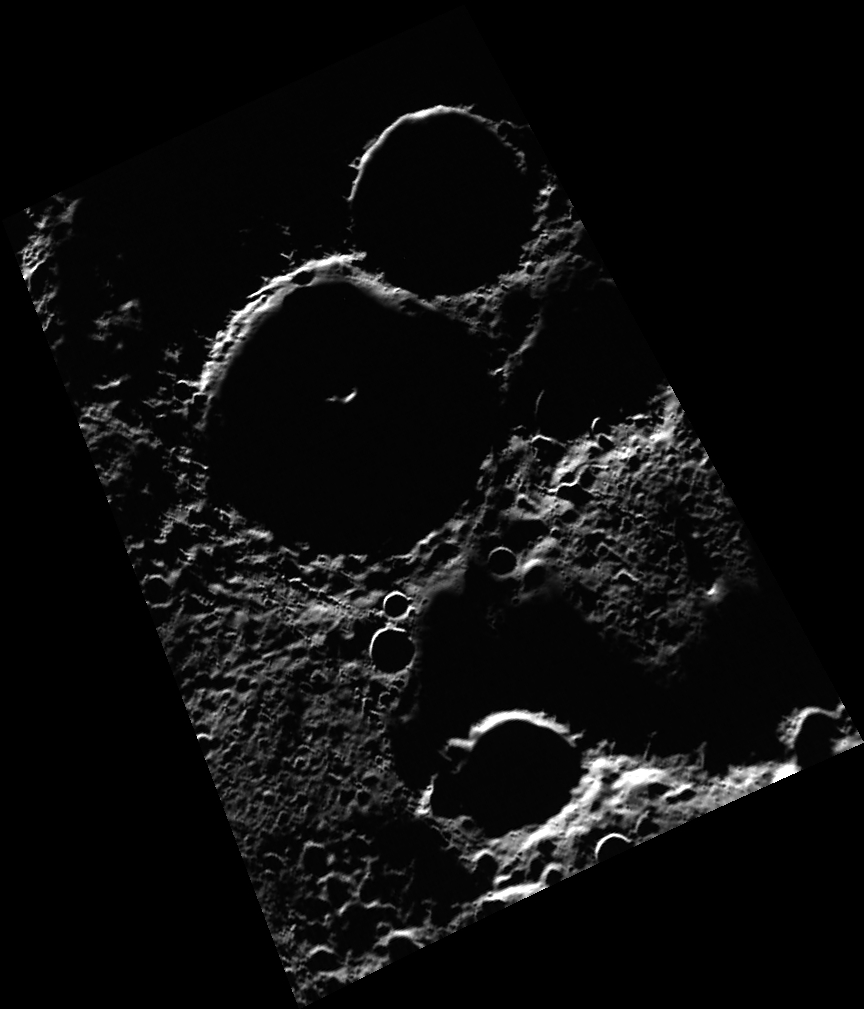

Riddles in the Dark

The newly named Tolkien crater honors English author J.R.R. Tolkien, best known as the author of The Hobbit and The Lord of the Rings. The interior of Tolkien crater is an area of permanent shadow and is host to one of Mercury’s largest radar-bright deposits. The bright feature inside of Tolkien is the crater’s central peak, which towers high above the crater floor and is illuminated by sunlight. What precious secrets lie in the land of shadows within Tolkien crater? Some may be revealed by MESSENGER’s suite of instruments. Others will remain hidden until discovered by a future fellowship.

This image was acquired as part of MDIS’s high-incidence-angle base map. The high-incidence-angle base map is a major mapping activity in MESSENGER’s extended mission and complements the surface morphology base map of MESSENGER’s primary mission that was acquired under generally more moderate incidence angles. High incidence angles, achieved when the Sun is near the horizon, result in long shadows that accentuate the small-scale topography of geologic features. The high-incidence-angle base map is being acquired with an average resolution of 200 meters/pixel.

Date acquired: May 28, 2012
Image Mission Elapsed Time (MET): 246705406
Image ID: 1910381
Instrument: Wide Angle Camera (WAC) of the Mercury Dual Imaging System (MDIS)
WAC filter: 7 (748 nanometers)
Center Latitude: 88.73°
Center Longitude: 155.9° E
Resolution: 175 meters/pixel
Scale: Tolkien is approximately 49 km (30 mi.) in diameter.
Incidence Angle: 88.8°
Emission Angle: 47.4°
Phase Angle: 136.2°

The MESSENGER spacecraft is the first ever to orbit the planet Mercury, and the spacecraft’s seven scientific instruments and radio science investigation are unraveling the history and evolution of the Solar System’s innermost planet. Visit the Why Mercury? section of this website to learn more about the key science questions that the MESSENGER mission is addressing. During the one-year primary mission, MDIS acquired 88,746 images and extensive other data sets. MESSENGER is now in a year-long extended mission, during which plans call for the acquisition of more than 80,000 additional images to support MESSENGER’s science goals.

These images are from MESSENGER, a NASA Discovery mission to conduct the first orbital study of the innermost planet, Mercury. For information regarding the use of images, see the MESSENGER image use policy.

Credit: NASA/Johns Hopkins University Applied Physics Laboratory/Carnegie Institution of Washington